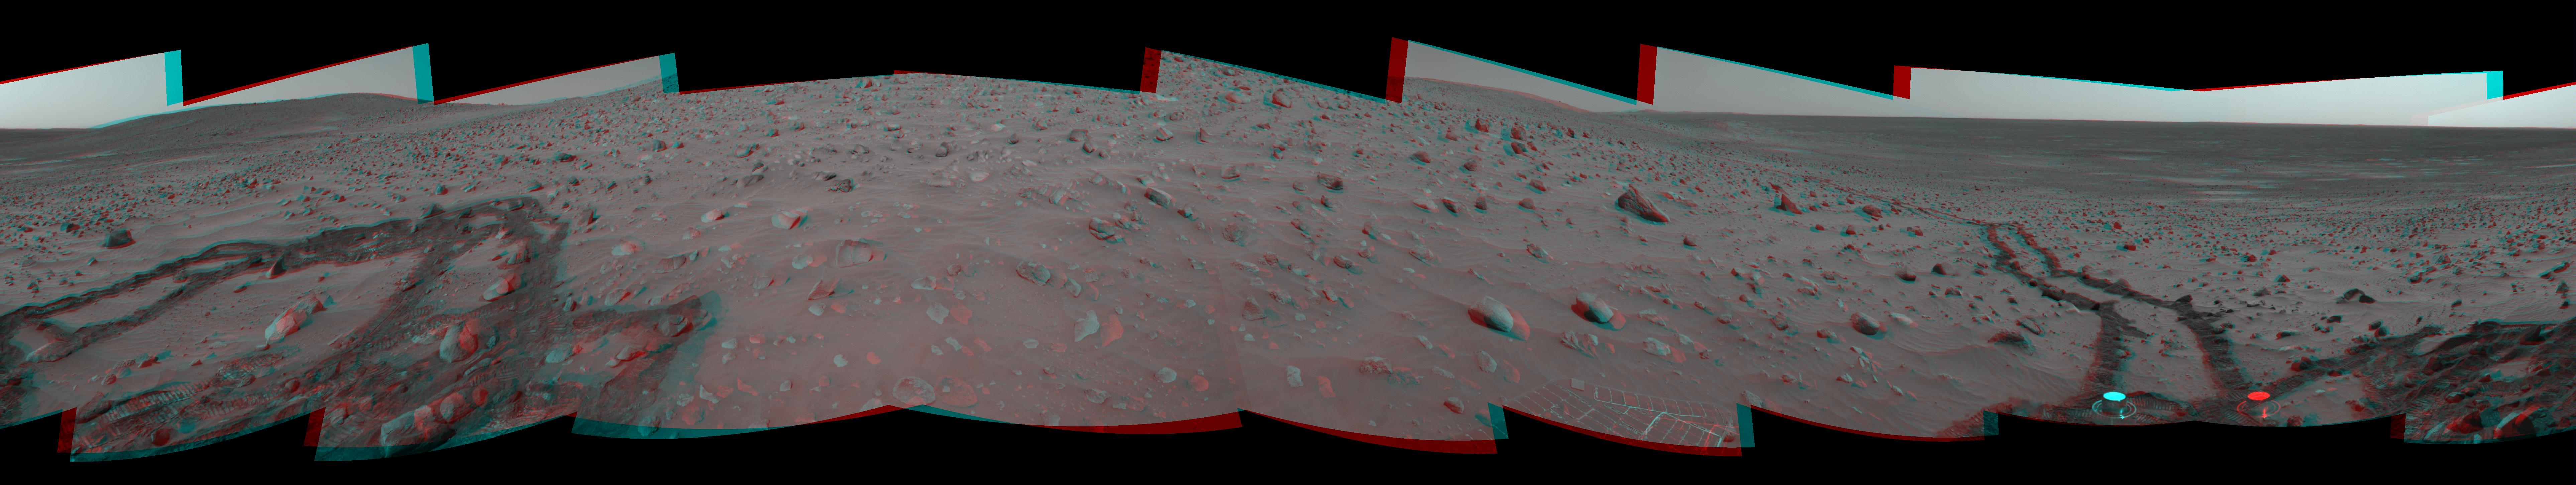

Meandering Tracks on “Husband Hill” (3-D)

Figure 1

This 360-degree, stereo panorama of a section of the “Columbia Hills” shows meandering, crisscrossing wheel tracks that NASA’s Mars Exploration Rover Spirit left behind while using its scientific instruments to analyze a new class of rocks in Gusev Crater on Mars. Because Spirit has been experiencing a high rate of slip on the sandy, sloped terrain on this flank of “Husband Hill,” scientists are directing the rover to check its progress often to avoid getting a rock stuck in one of its wheel wells.

Rocks in this region are higher in phosphorus than other rocks that Spirit has examined.

This view is a mosaic of frames that Spirit took with its navigation camera during the rover’s 358th and 359th martian days, or sols, (Jan. 3 and 4, 2005). It is presented here in a cylindrical-perspective projection with geometric seam correction.

Figure 1 is the left-eye view of a stereo pair and Figure 2 is the right-eye view of a stereo pair.

Credit: NASA/JPL